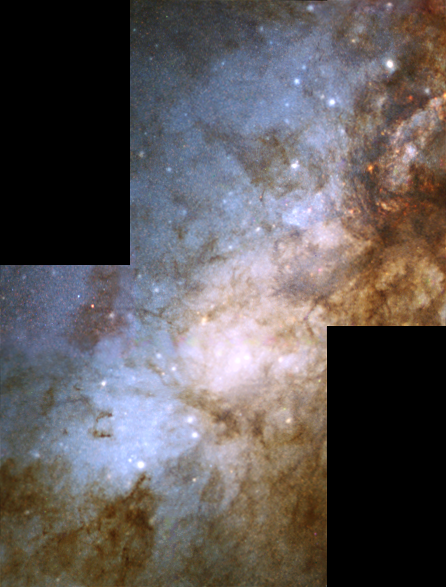

The Heart of the Galaxy M82 in Visible Light

Object Name: M82, NGC 3034
Object Description: Irregular Galaxy
Instrument: HST/WFPC2
Filters: The release image of M82 was created from WFPC2 archived HST data from the following science Proposals: 7446 (WFPC2/NICMOS observations): R. O'Connell (Univ. Virginia). Principal Astronomers: R. de Grijs (Inst. of Astronomy, Cambridge, UK), R. O'Connell (Univ. Virginia), J. Gallagher (Univ. Wisc-Madison), D. Hunter (Lowell Obs.) 6826: P. Shopbell (Cal Tech). Principal Astronomers: P. Shopbell (Cal Tech), R. Dufour (Rice Univ.), J. Cohen (Cal Tech), J. Bland-Hawthorn (AAO)

Blue: 428 nm Green: 520 nm Red: 820 nm

Credit: NASA, ESA and R. de Grijs (Inst. of Astronomy, Cambridge, UK)